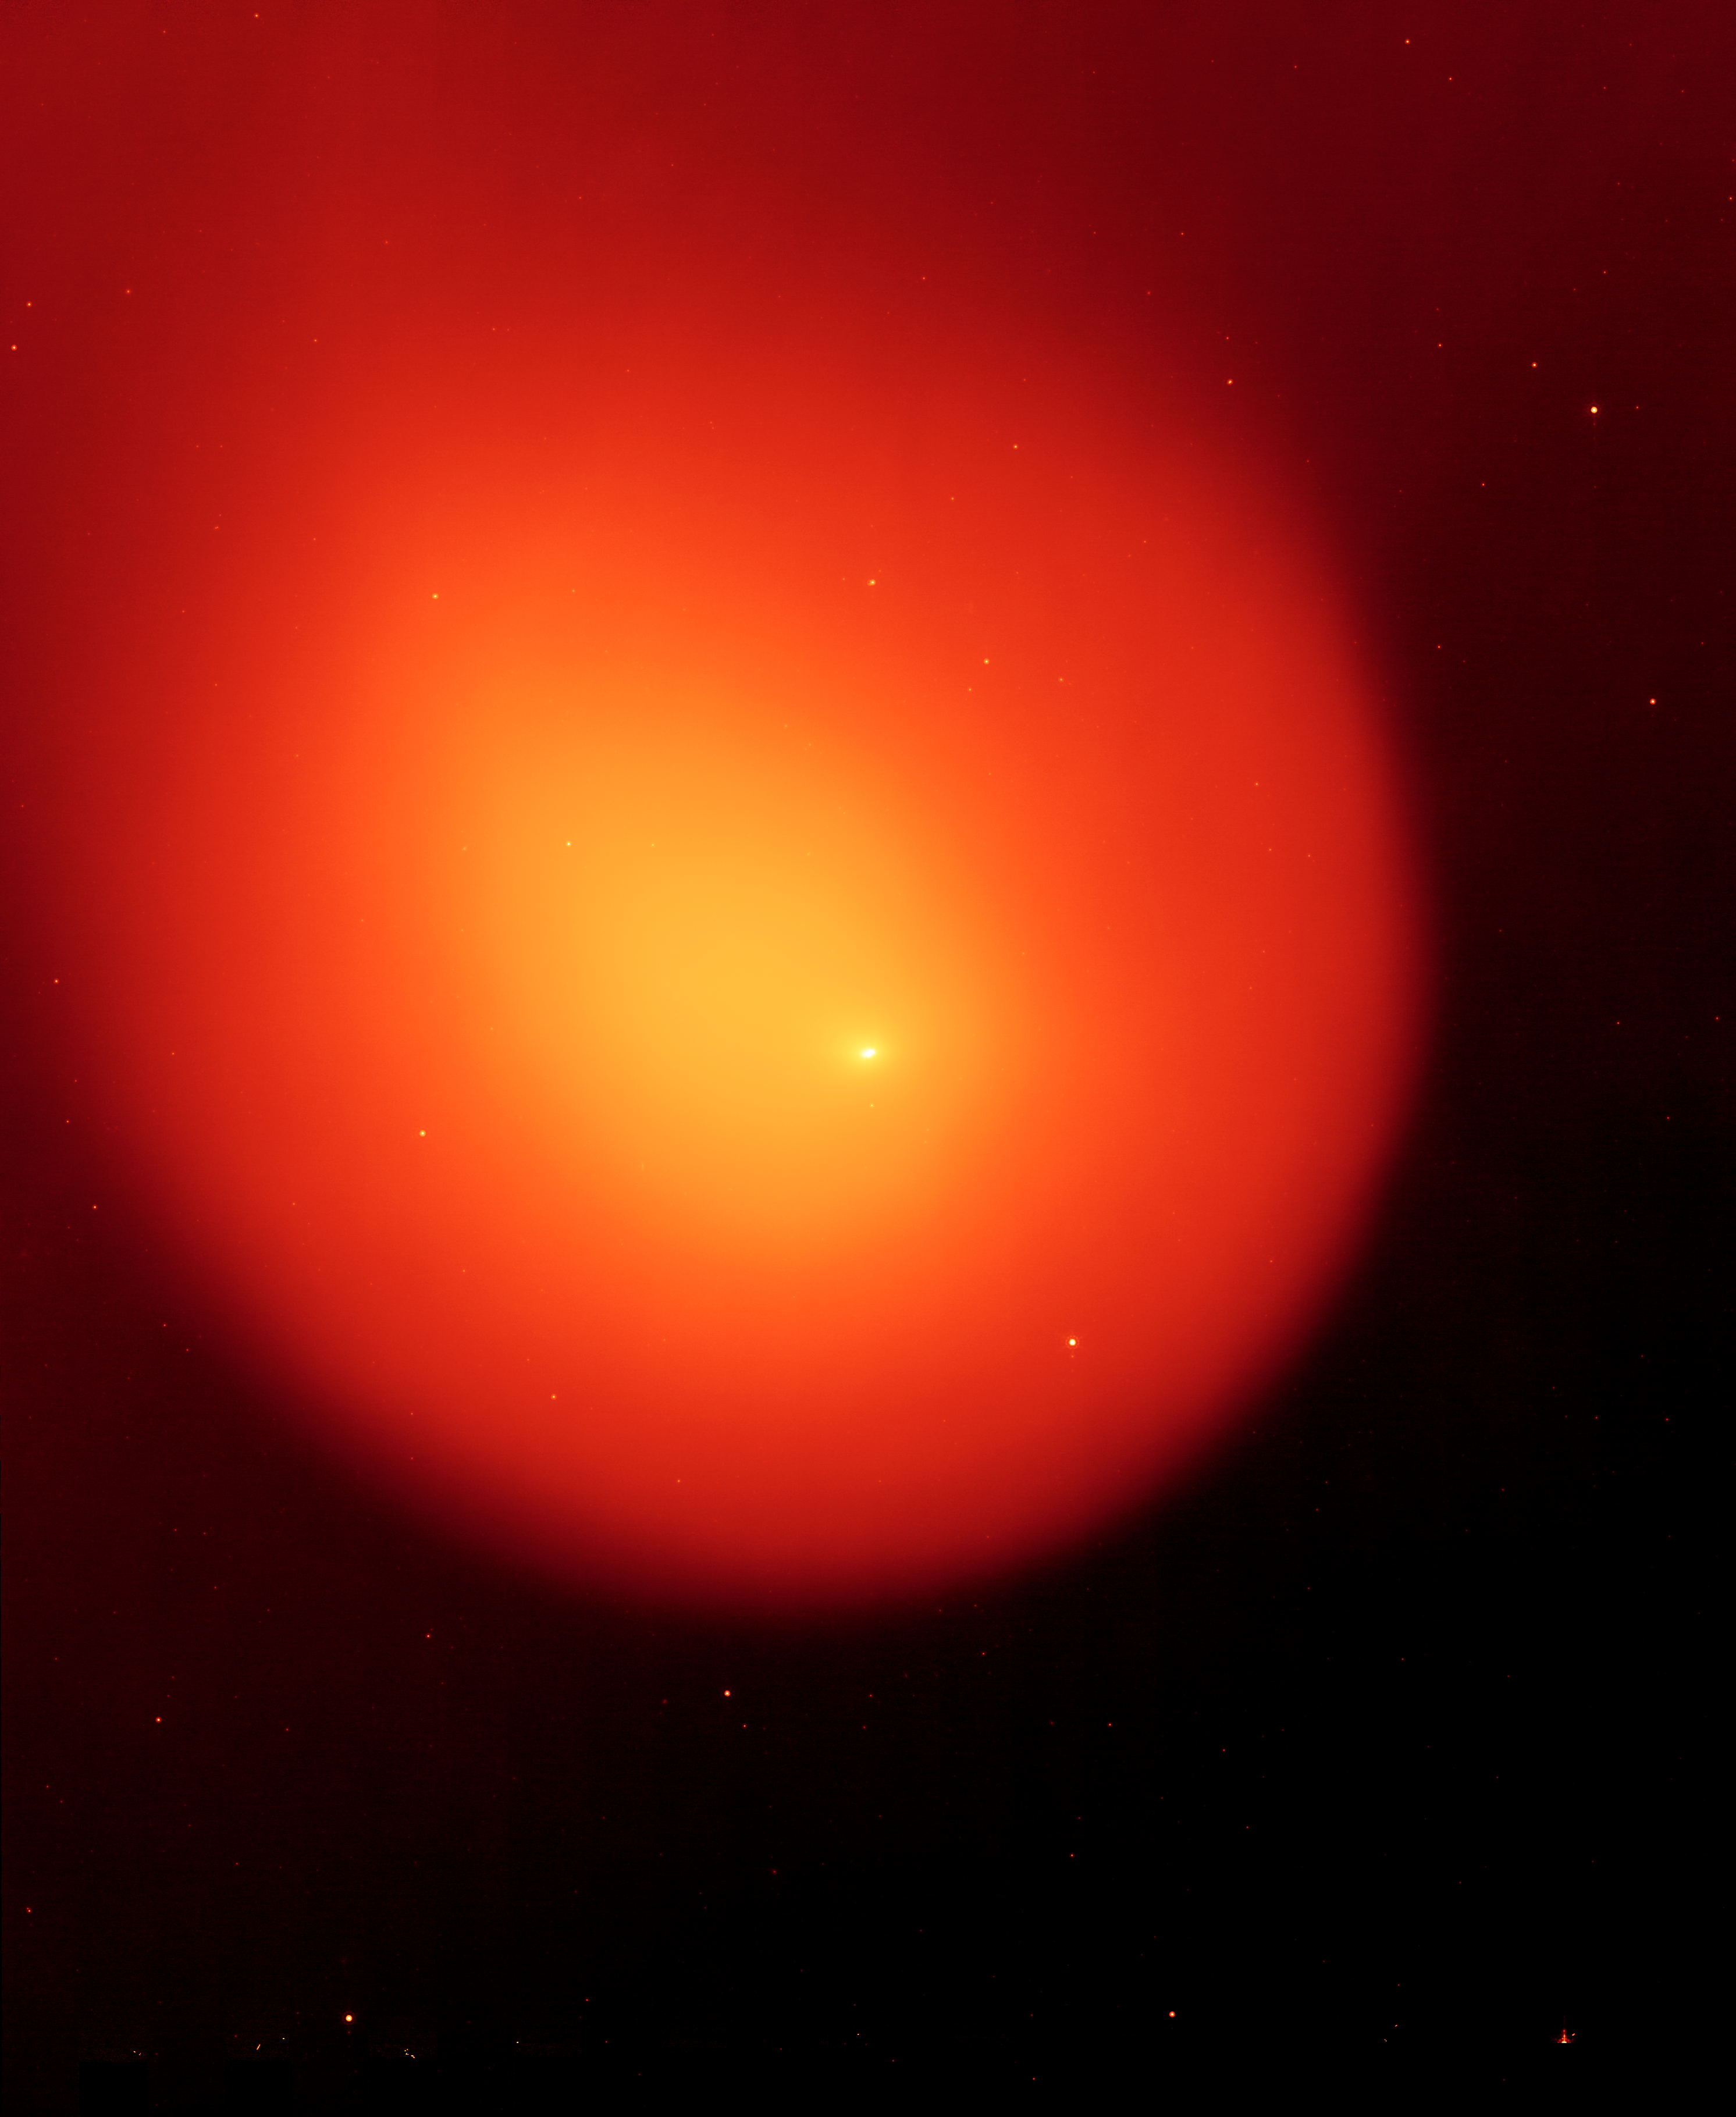

Anatomy of a Busted Comet

NASA's Spitzer Space Telescope captured the picture on the left of comet Holmes in March 2008, five months after the comet suddenly erupted and brightened a millionfold overnight. The contrast of the picture has been enhanced on the right to show the anatomy of the comet.

Every six years, comet 17P/Holmes speeds away from Jupiter and heads inward toward the sun, traveling the same route typically without incident. However, twice in the last 116 years, in November 1892 and October 2007, comet Holmes mysteriously exploded as it approached the asteroid belt. Astronomers still do not know the cause of these eruptions.

Spitzer's infrared picture at left reveals fine dust particles that make up the outer shell, or coma, of the comet. The nucleus of the comet is within the bright whitish spot in the center, while the yellow area shows solid particles that were blown from the comet in the explosion. The comet is headed away from the sun, which lies beyond the right-hand side of the picture.

The contrast-enhanced picture on the right shows the comet's outer shell, and strange filaments, or streamers, of dust. The streamers and shell are a yet another mystery surrounding comet Holmes. Scientists had initially suspected that the streamers were small dust particles ejected from fragments of the nucleus, or from hyerpactive jets on the nucleus, during the October 2007 explosion. If so, both the streamers and the shell should have shifted their orientation as the comet followed its orbit around the sun. Radiation pressure from the sun should have swept the material back and away from it. But pictures of comet Holmes taken by Spitzer over time show the streamers and shell in the same configuration, and not pointing away from the sun. The observations have left astronomers stumped.

The horizontal line seen in the contrast-enhanced picture is a trail of debris that travels along with the comet in its orbit.

The Spitzer picture was taken with the spacecraft's multiband imaging photometer at an infrared wavelength of 24 microns.

Credit: NASA/JPL-Caltech/W. Reach (SSC-Caltech)